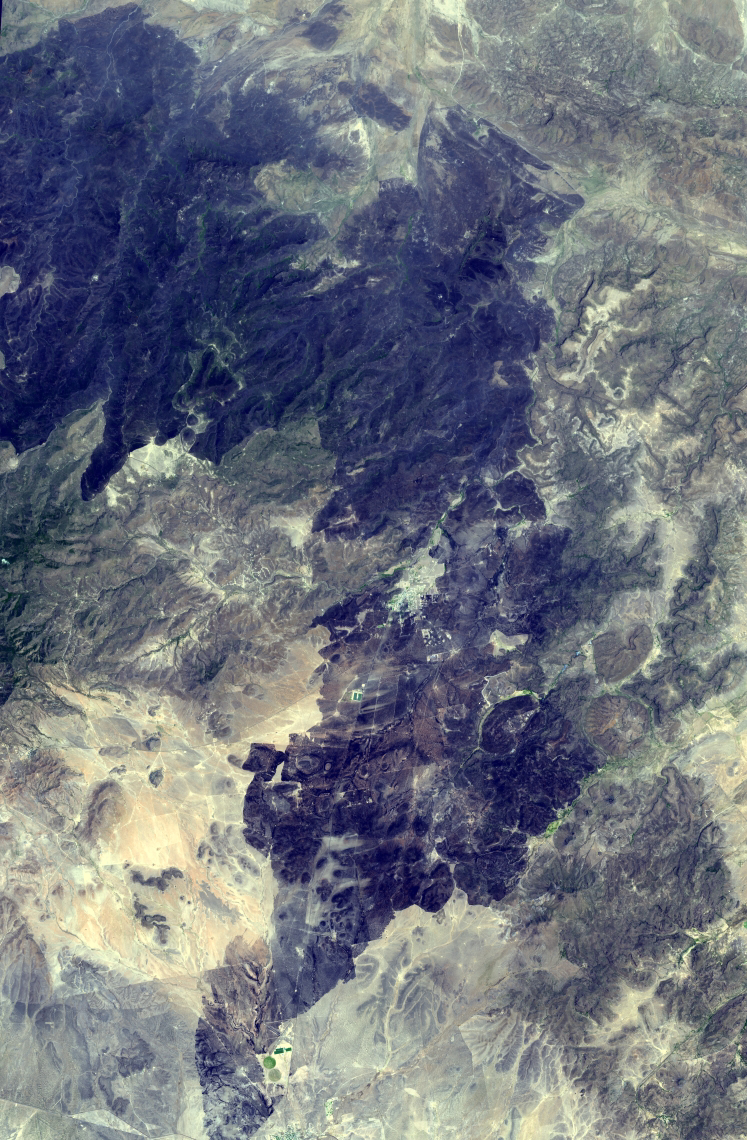

ASTER Images Record Texas Wildfire

The 2011 fire season in Texas is of historic proportions. The Rock House fire was the largest grass fire in Texas history, and burned more than 314,000 acres in west Texas. More than 400 fire personnel spent 25 days to contain the blaze, which charred one-fourth of Jeff Davis County. The Advanced Spaceborne Thermal Emission and Reflection Radiometer (ASTER) instrument on NASA’s Terra spacecraft acquired this image of the wildfire on May 1, 2011. The image covers an area of 45 by 68 kilometers (28 by 42 miles), and is located near 30.7 degrees north latitude, 103.9 degrees west longitude.

With its 14 spectral bands from the visible to the thermal infrared wavelength region and its high spatial resolution of 15 to 90 meters (about 50 to 300 feet), ASTER images Earth to map and monitor the changing surface of our planet. ASTER is one of five Earth-observing instruments launched Dec. 18, 1999, on Terra. The instrument was built by Japan’s Ministry of Economy, Trade and Industry. A joint U.S./Japan science team is responsible for validation and calibration of the instrument and data products.

The broad spectral coverage and high spectral resolution of ASTER provides scientists in numerous disciplines with critical information for surface mapping and monitoring of dynamic conditions and temporal change. Example applications are: monitoring glacial advances and retreats; monitoring potentially active volcanoes; identifying crop stress; determining cloud morphology and physical properties; wetlands evaluation; thermal pollution monitoring; coral reef degradation; surface temperature mapping of soils and geology; and measuring surface heat balance.

The U.S. science team is located at NASA’s Jet Propulsion Laboratory, Pasadena, Calif. The Terra mission is part of NASA’s Science Mission Directorate, Washington, D.C.

Credit: NASA/GSFC/METI/ERSDAC/JAROS, and U.S./Japan ASTER Science Team